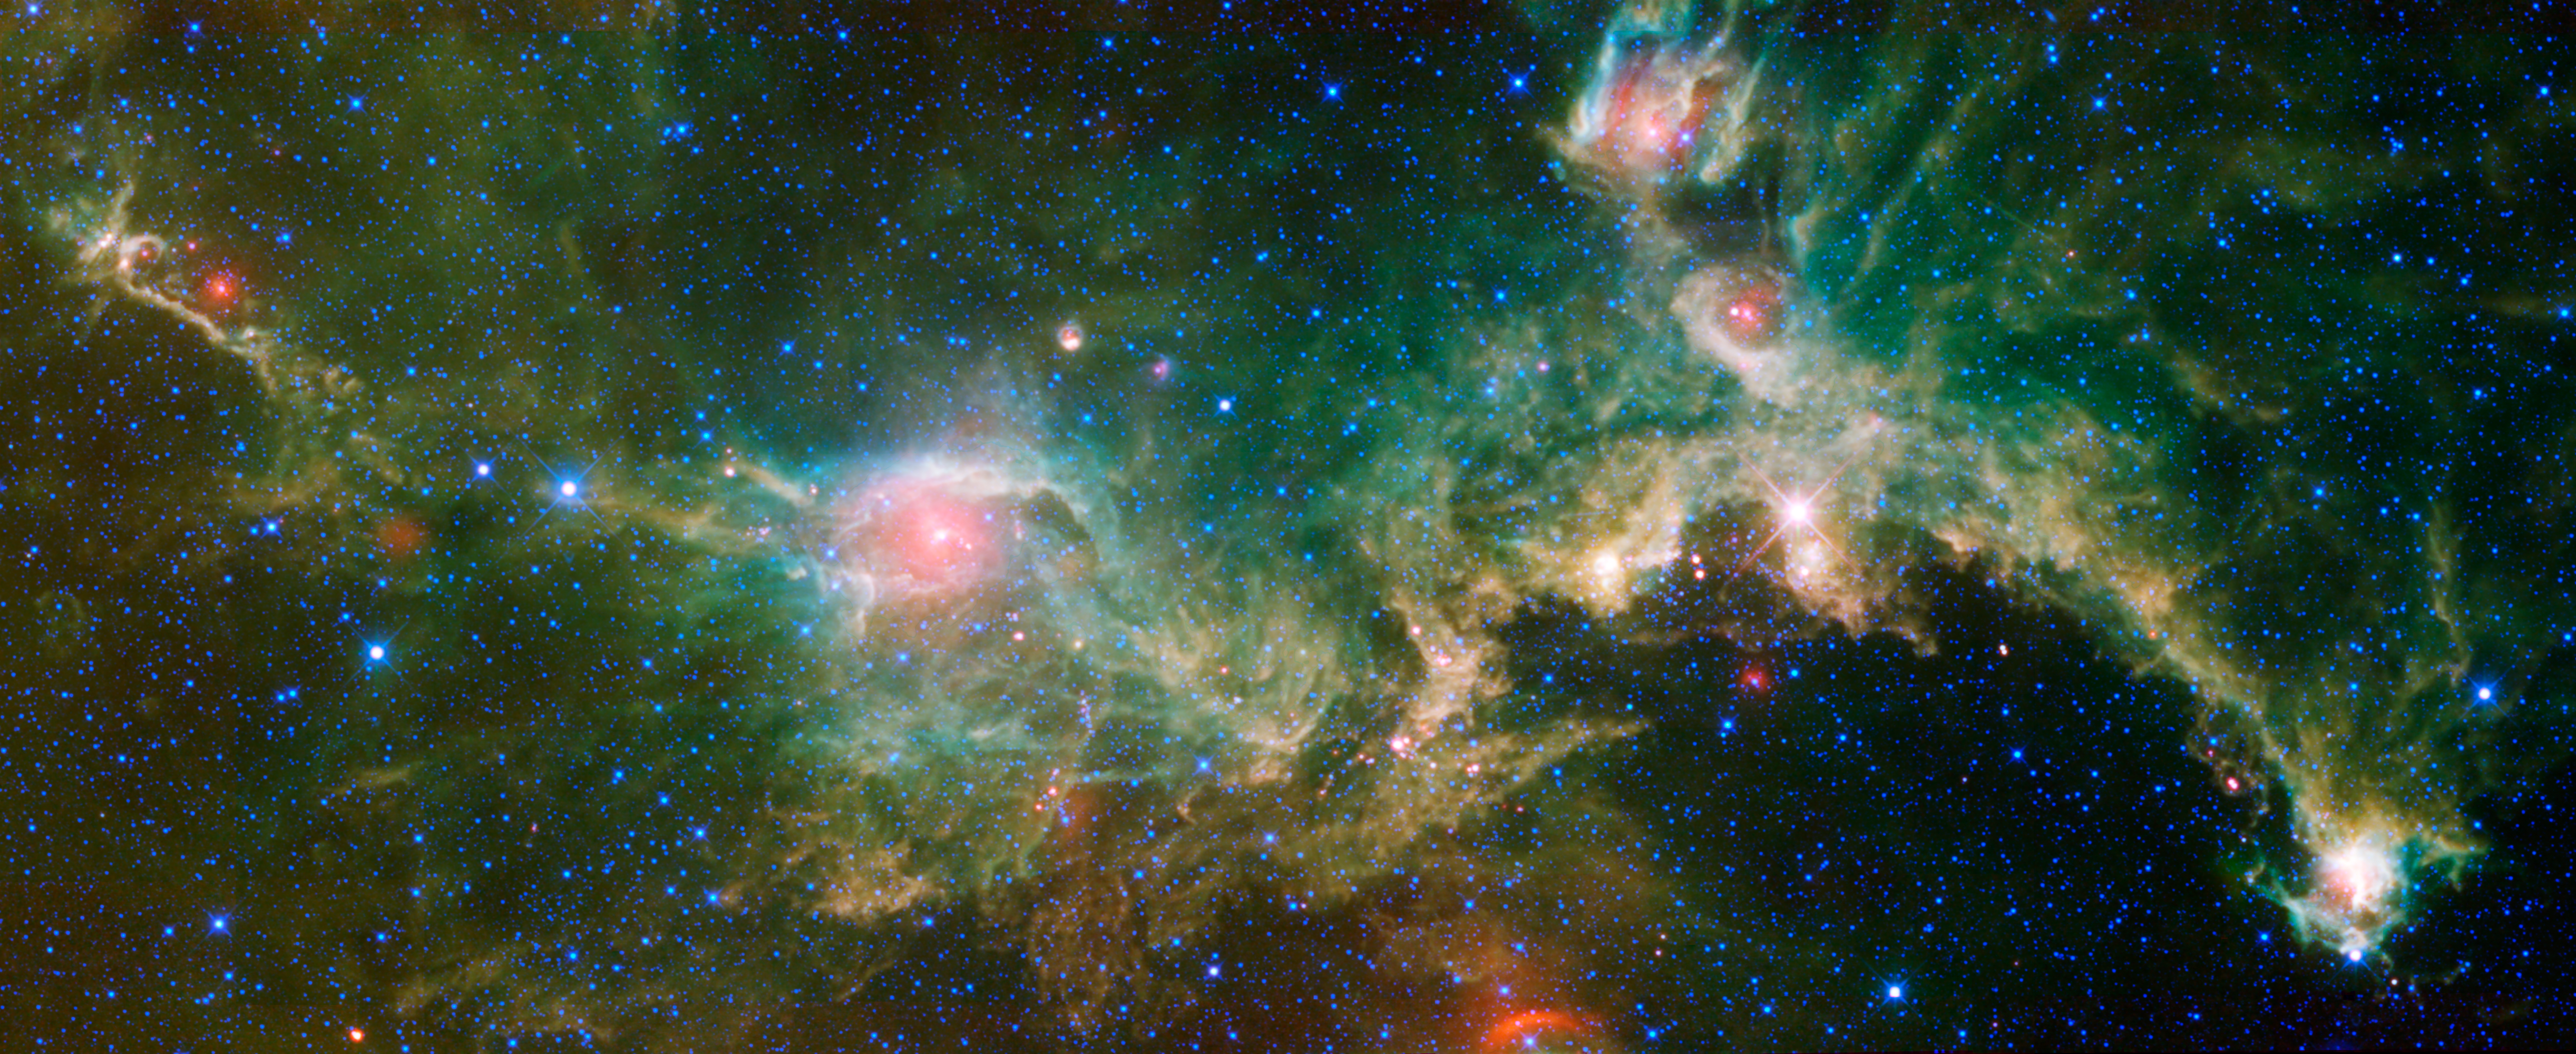

Seagull Nebula — Running with the Big Dog

The Seagull nebula, seen in this infrared mosaic from NASA’s Wide-field Infrared Survey Explorer, or WISE, draws its common name from it resemblance to a gull in flight. But it depends on your point of view. When the image is rotated 180 degrees it bears a passing resemblance to a galloping lizard — or perhaps a dragon or a dinosaur. The image spans an area about seven times as wide as the full moon, and three times as high (3.55 by 1.37 degrees), straddling the border between the constellations Monoceros and Canis Major (the Big Dog). So you might say this lizard is running with the Big Dog, while the gull is flying from it.

Astronomers catalog the nebula as IC 2177. This cosmic cloud is one of many sites of star formation within the Milky Way galaxy. It is located 3,800 light-years away from Earth, inside the Orion spur — the same partial spiral arm of the Milky Way where our solar system is located. The nebula is nearly 240 light-years across.

Astronomers list the region near the seagull’s eye (or lizard’s hip) as NGC 2327, which contains a cluster of stars born about 1.5 million years ago. The eye is the brightest and hottest of the newborn stars in the entire nebula, and heats up the dust so that it glows in infrared light.

All four infrared detectors aboard WISE were used to make this image. Color is representational: blue and cyan represent infrared light at wavelengths of 3.4 and 4.6 microns, which is dominated by light from stars. Green and red represent light at 12 and 22 microns, which is mostly light from warm dust.

WISE is an all-sky survey, snapping pictures of the whole sky, including everything from asteroids to stars to powerful, distant galaxies.

JPL manages WISE for NASA’s Science Mission Directorate, Washington. The principal investigator, Edward Wright, is at UCLA. The mission was competitively selected under NASA’s Explorers Program managed by the Goddard Space Flight Center, Greenbelt, Md. The science instrument was built by the Space Dynamics Laboratory, Logan, Utah, and the spacecraft was built by Ball Aerospace & Technologies Corp., Boulder, Colo. Science operations and data processing take place at the Infrared Processing and Analysis Center at the California Institute of Technology in Pasadena. Caltech manages JPL for NASA.

Credit: NASA/JPL-Caltech/UCLA